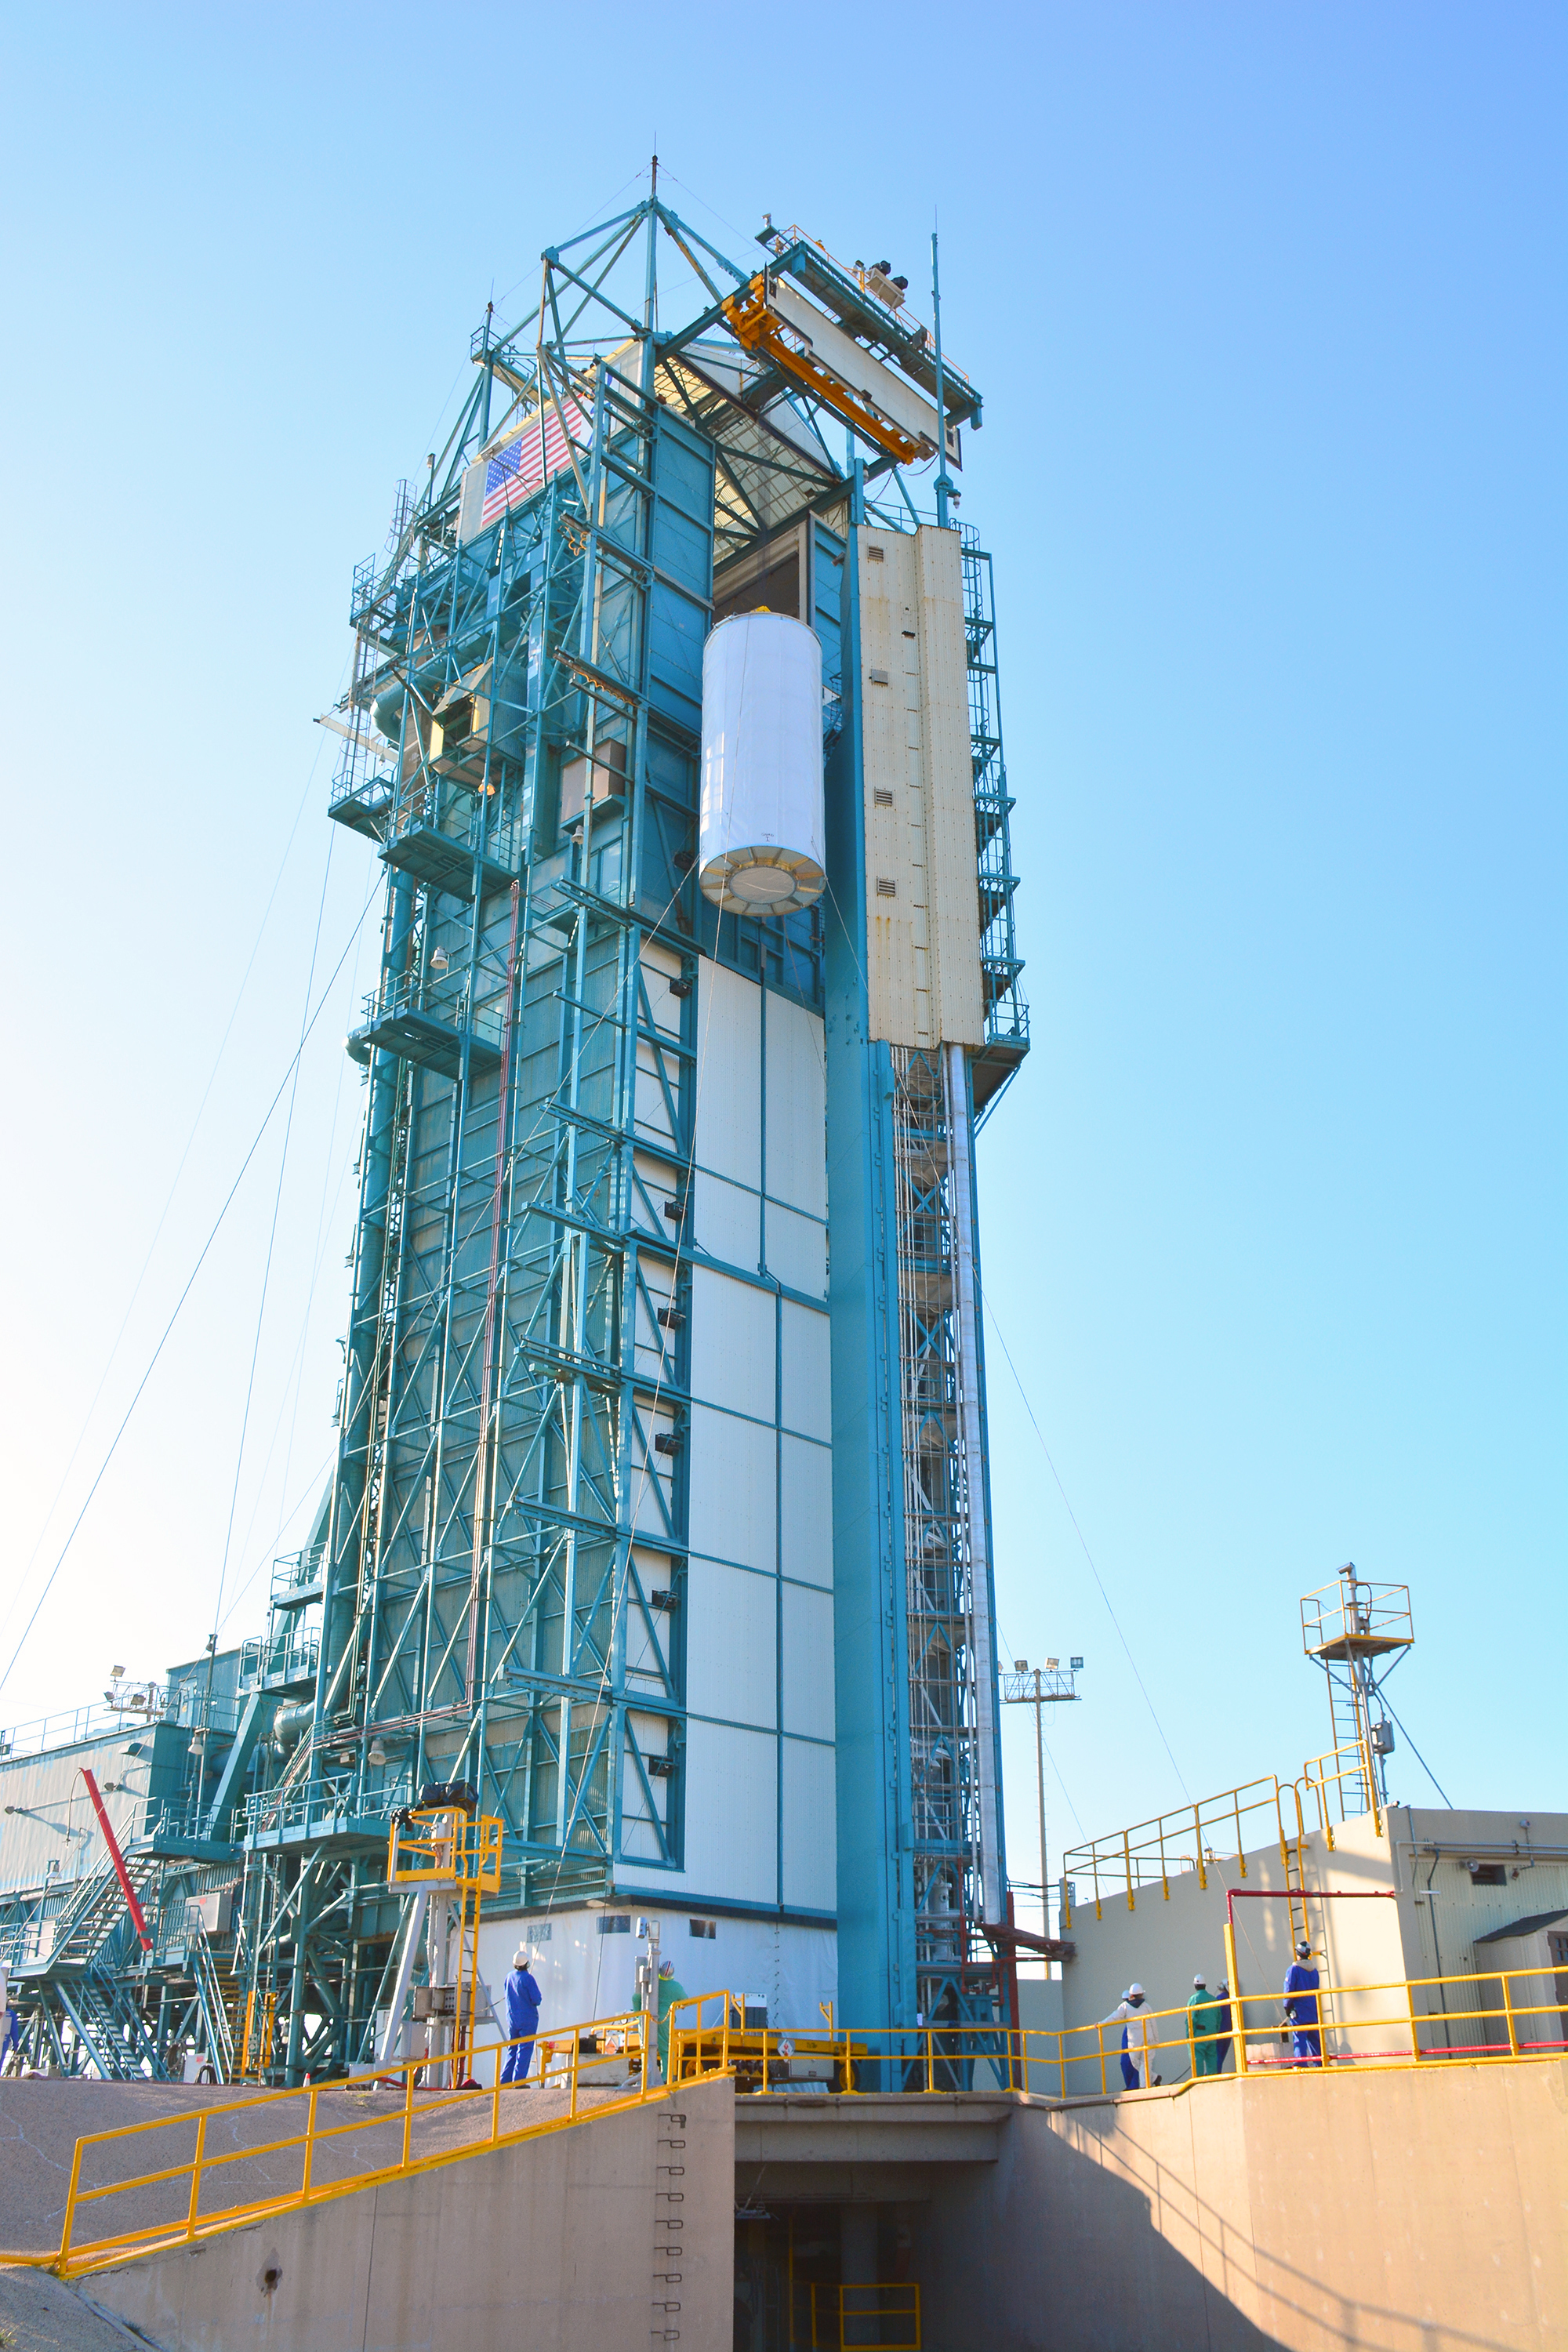

Going Up

At Space Launch Complex 2 on Vandenberg Air Force Base in California, NASA’s Soil Moisture Active Passive (SMAP) mission satellite is lifted up the side of a mobile service tower for mating to its Delta II rocket.

SMAP is managed for NASA’s Science Mission Directorate in Washington by JPL with participation by NASA’s Goddard Space Flight Center, Greenbelt, Maryland. JPL is responsible for project management, system engineering, instrument management, the radar instrument, mission operations and the ground data system. Goddard is responsible for the radiometer instrument. Both centers collaborate on the science data processing and delivery of science data products to the Alaska Satellite Facility and the National Snow and Ice Data Center for public distribution and archiving. NASA’s Launch Services Program at NASA’s Kennedy Space Center in Florida is responsible for launch management. JPL is managed for NASA by the California Institute of Technology in Pasadena.

Credit: NASA/Randy Beaudoin